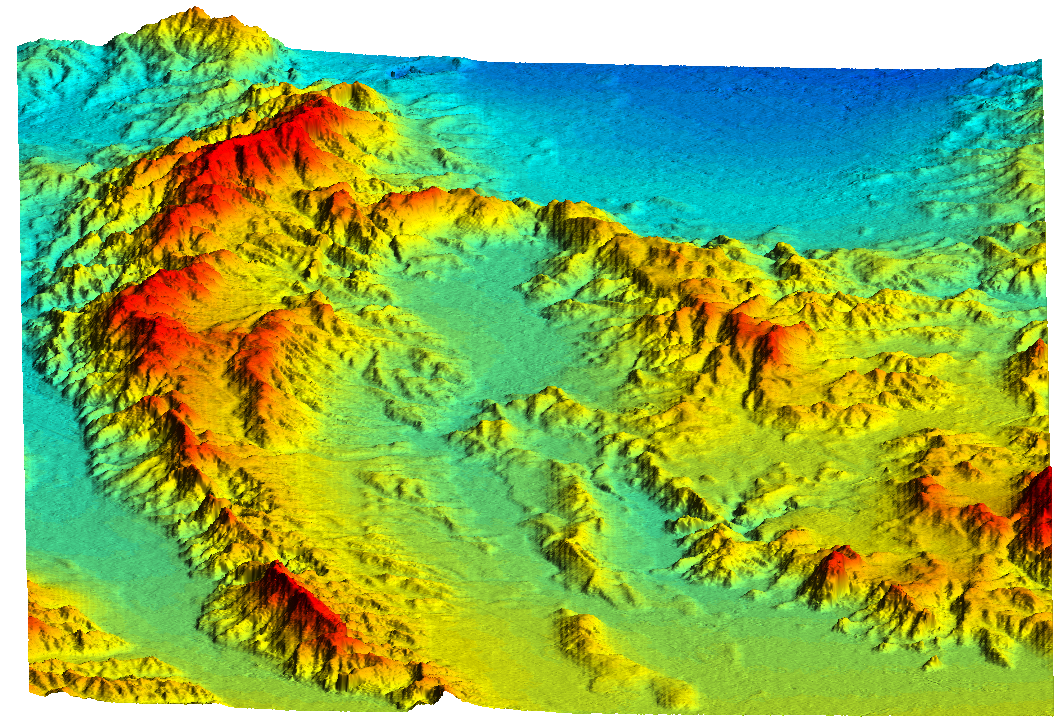

Simi Valley, California, Perspective View of Shaded Relief, Color as Height

This topographic perspective view shows an area of Ventura County, California, including Simi Valley in the center of the image. The view is toward the East. At the lower left is the Santa Clara River Valley. The mountains along the left of the image are Oak Ridge, known to be an active zone of seismic uplift. San Fernando Valley is smooth area at top. Hazards from earthquakes, floods and fires are intimately related to the topography in this area. Topographic data and other remote sensing images provide valuable information for assessing and mitigating the natural hazards in regions such as Southern California.

This shaded relief perspective view was generated using topographic data from the Shuttle Radar Topography Mission. A computer-generated artificial light source illuminates the elevation data to produce a pattern of light and shadows. Slopes facing the light appear bright, while those facing away are shaded. On flatter surfaces, the pattern of light and shadows can reveal subtle features in the terrain. Colors show the elevation as measured by SRTM. Colors range from blue at the lowest elevations to red at the highest elevations. This image contains about 750 meters (2500 feet) of total relief. To emphasize subtle differences in topography, the relief is exaggerated by a factor of 5.

The Shuttle Radar Topography Mission (SRTM), launched on February 11, 2000, uses the same radar instrument that comprised the Spaceborne Imaging Radar-C/X-Band Synthetic Aperture Radar (SIR-C/X-SAR) that flew twice on the Space Shuttle Endeavour in 1994. The mission is designed to collect three-dimensional measurements of the Earth’s surface. To collect the 3-D data, engineers added a 60-meter-long (200-foot) mast, an additional C-band imaging antenna and improved tracking and navigation devices. The mission is a cooperative project between the National Aeronautics and Space Administration (NASA), the National Imagery and Mapping Agency (NIMA) and the German (DLR) and Italian (ASI) space agencies. It is managed by NASA’s Jet Propulsion Laboratory, Pasadena, CA, for NASA’s Earth Science Enterprise, Washington, DC.

Size: 59 km (37 miles) x 29 km (18 miles)
Location: 34.25 deg. North lat., 118.75 deg. West lon.
Orientation: View toward the East
Original Data Resolution: 30 meters (99 feet)
Date Acquired: February 16, 2000

Credit: NASA/JPL/NIMA